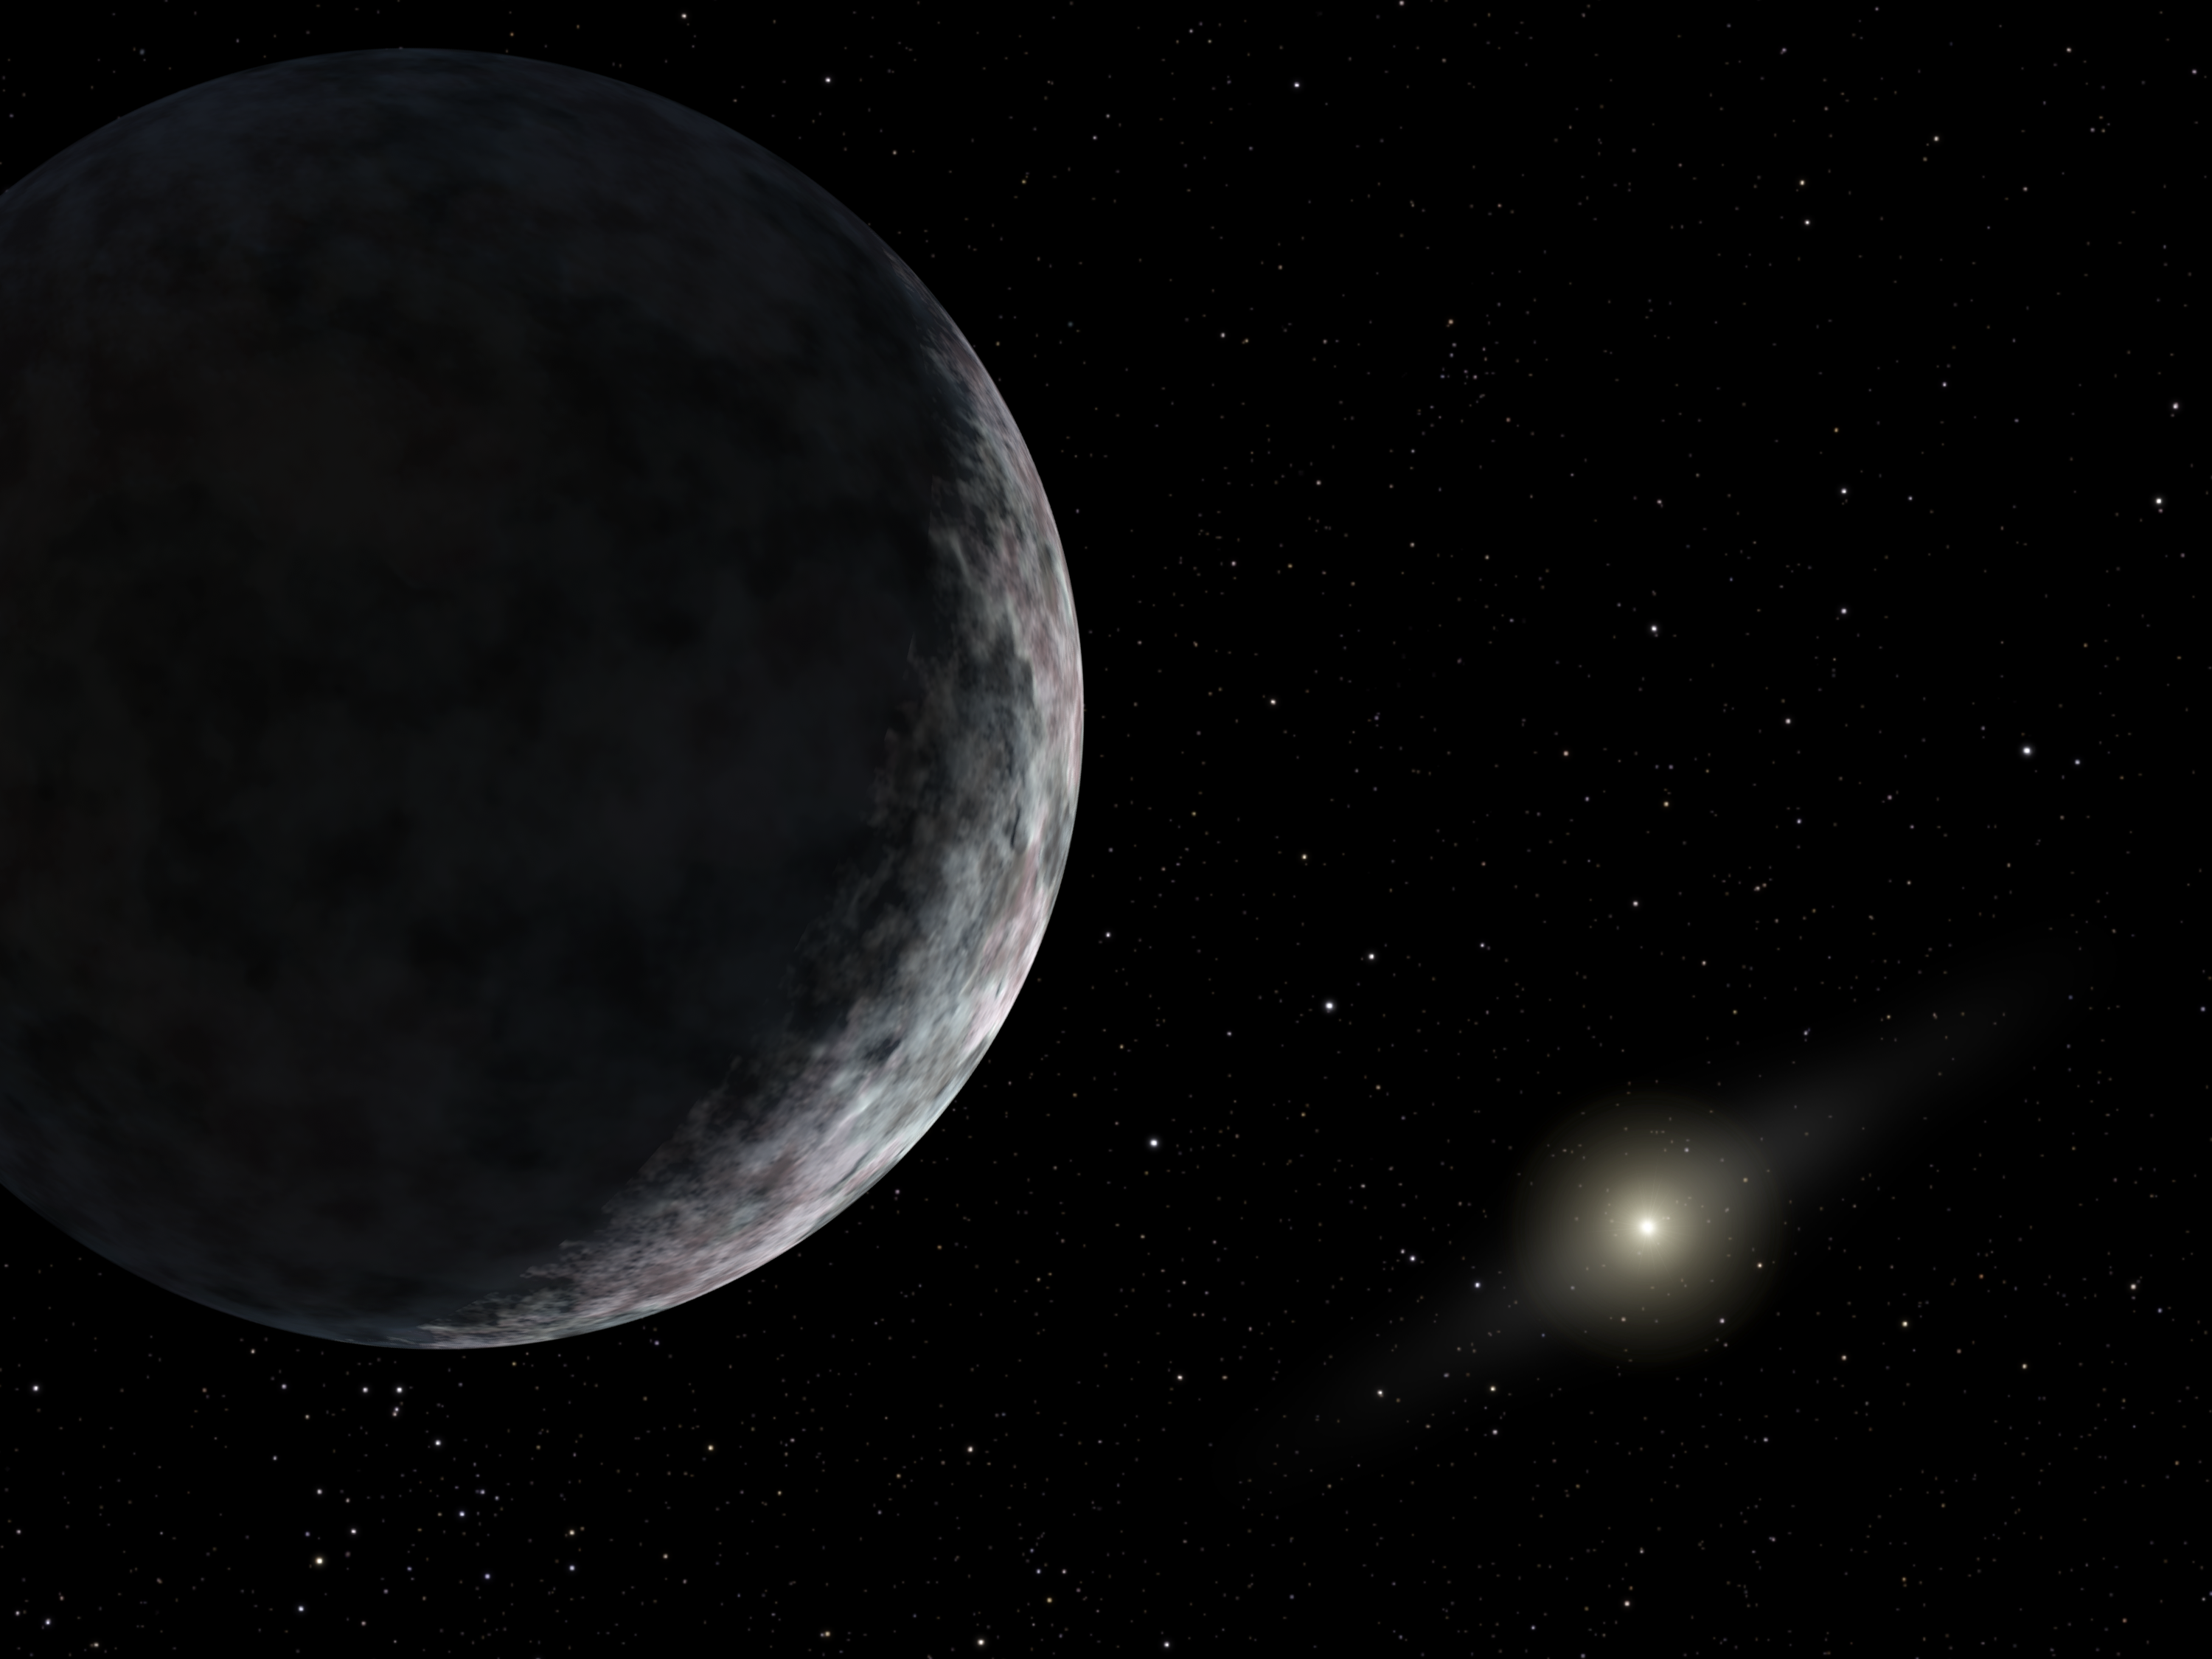

Planet X: New Member of our Solar System

This artist's concept shows the planet catalogued as 2003UB313 at the lonely outer fringes of our solar system. Our Sun can be seen in the distance. The new planet, which is yet to be formally named, is at least as big as Pluto and about three times farther away from the Sun than Pluto. It is very cold and dark. The planet was discovered by the Samuel Oschin Telescope at the Palomar Observatory near San Diego, Calif., on Jan. 8, 2005.

Credit: NASA/JPL-Caltech/R. Hurt (SSC)